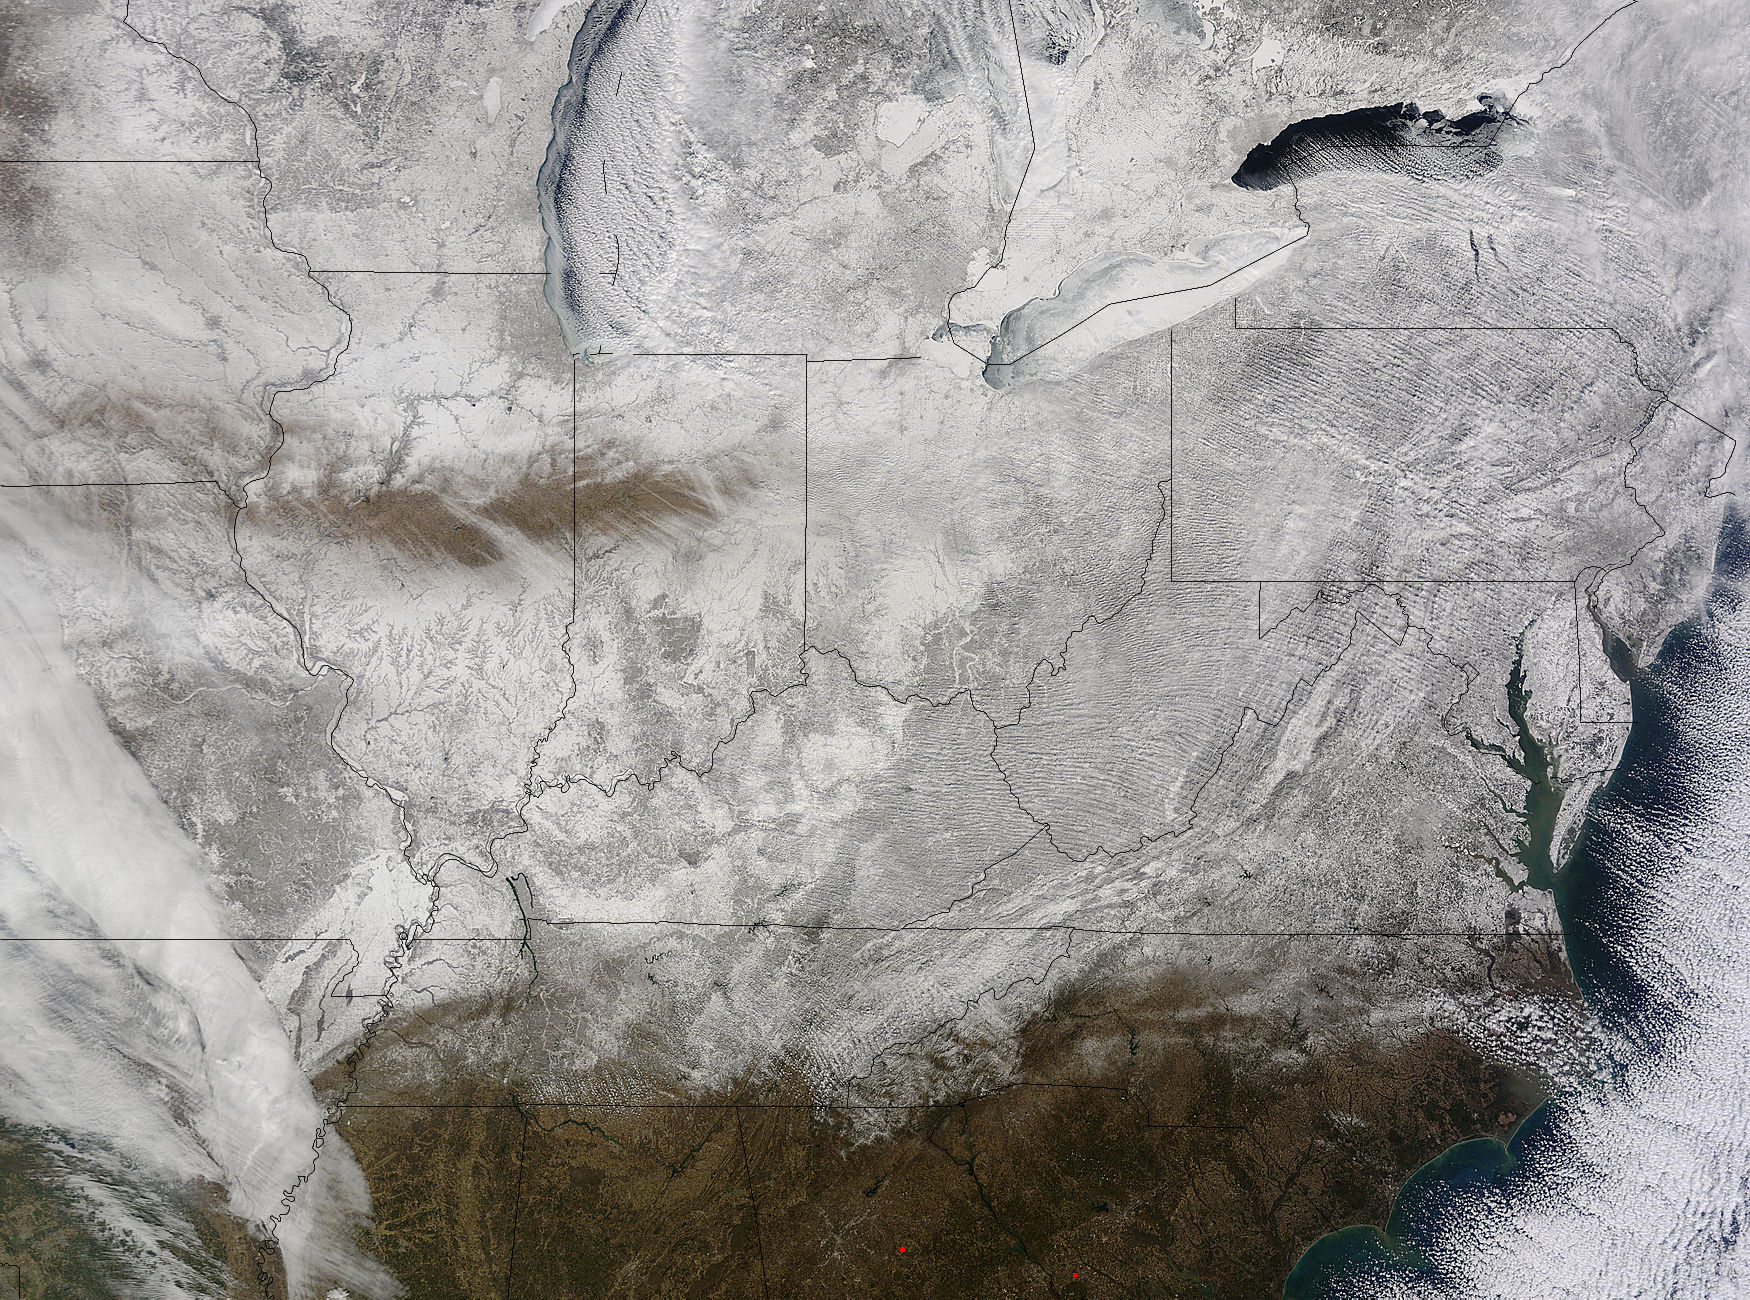

NASA Snaps Picture of Eastern U.S. in a Record-Breaking "Freezer"

NASA's Terra satellite captured an image of the snow-covered eastern U.S. that looks like the states have been sitting in a freezer. In addition to the snow cover, Arctic and Siberian air masses have settled in over the Eastern U.S. triggering many record low temperatures in many states. On Feb. 19 at 16:40 UTC (11:40 a.m. EST), the Moderate Resolution Imaging Spectroradiometer (MODIS) instrument that flies aboard NASA's Terra satellite captured a picture of the snowy landscape. The snow cover combined with the frosty air mass made the eastern U.S. feel like the inside of freezer. The MODIS image was created at NASA's Goddard Space Flight Center in Greenbelt, Maryland. On the morning of Feb. 20, NOAA's Weather Prediction Center (WPC) noted, "There were widespread subzero overnight lows Thursday night (Feb. 19) extending from Illinois to western Virginia, and numerous record lows were set. Bitterly-cold arctic air is setting numerous temperature records across the eastern U.S. and will keep temperatures well below normal on Friday (Feb. 20)." In Baltimore, Maryland, a low temperature of 1F broke the record low for coldest morning recorded at the Thurgood Marshall Baltimore Washington-International Airport. In Louisville, Kentucky, temperatures dropped to -6F, breaking the old record low of 0F, according to meteorologist Brian Goode of WAVE-TV. Meanwhile, Richmond Kentucky bottomed out at a frigid -32F. In North Carolina, a record low temperature was set at Charlotte where the overnight temperature bottomed out at 7F breaking the old record of 13F in 1896. In Asheville, temperatures dropped to just 4F breaking the old record of 10F in 1979. Temperature records for Asheville extend back to 1876. Several records were also broken in Georgia, according to Matt Daniel, a meteorologist at WMAZ-TV, Macon Georgia, who cited data from the National Weather Service. Daniel said that Macon set a new record low when the temperature dropped to 18F, beating the previous record of 21F set in 1958. Athens broke a new record low, too dropping to 14F and beating the old record of 18F set in 1958/1928. NOAA's NPC noted that "Highs on Friday (Feb. 20) will struggle to get out of the teens from the Ohio Valley to the Mid-Atlantic region. After Friday, temperatures are forecast to moderate and get closer to February averages as a storm system approaches from the west."

Credit: NASA Goddard MODIS Rapid Response Team